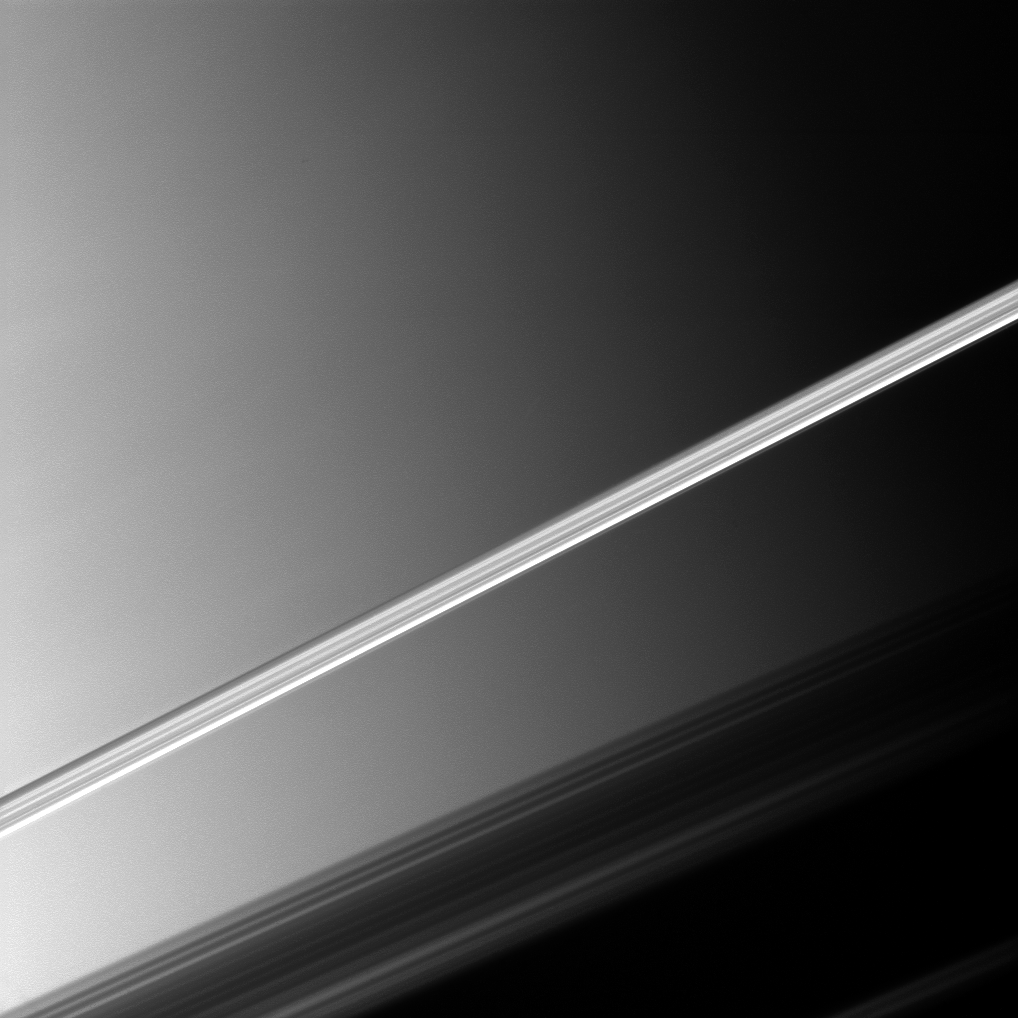

Bright Slice

Saturn’s brightly lit rings slice across this Cassini spacecraft picture taken before a backdrop of the planet’s clouds.

The shadow of the rings can be seen cast upon the planet in the lower right of the image. This view looks toward the northern, sunlit side of the rings from just above the ringplane.

The image was taken with the Cassini spacecraft narrow-angle camera on April 11, 2010 using a spectral filter sensitive to wavelengths of near-infrared light centered at 938 nanometers.

The view was obtained at a distance of approximately 1.9 million kilometers (1.2 million miles) from Saturn and at a Sun-Saturn-spacecraft, or phase, angle of 77 degrees. Image scale is 11 kilometers (7 miles) per pixel.

The Cassini-Huygens mission is a cooperative project of NASA, the European Space Agency and the Italian Space Agency. The Jet Propulsion Laboratory, a division of the California Institute of Technology in Pasadena, manages the mission for NASA’s Science Mission Directorate, Washington, D.C. The Cassini orbiter and its two onboard cameras were designed, developed and assembled at JPL. The imaging operations center is based at the Space Science Institute in Boulder, Colo.

Credit: NASA/JPL/Space Science Institute